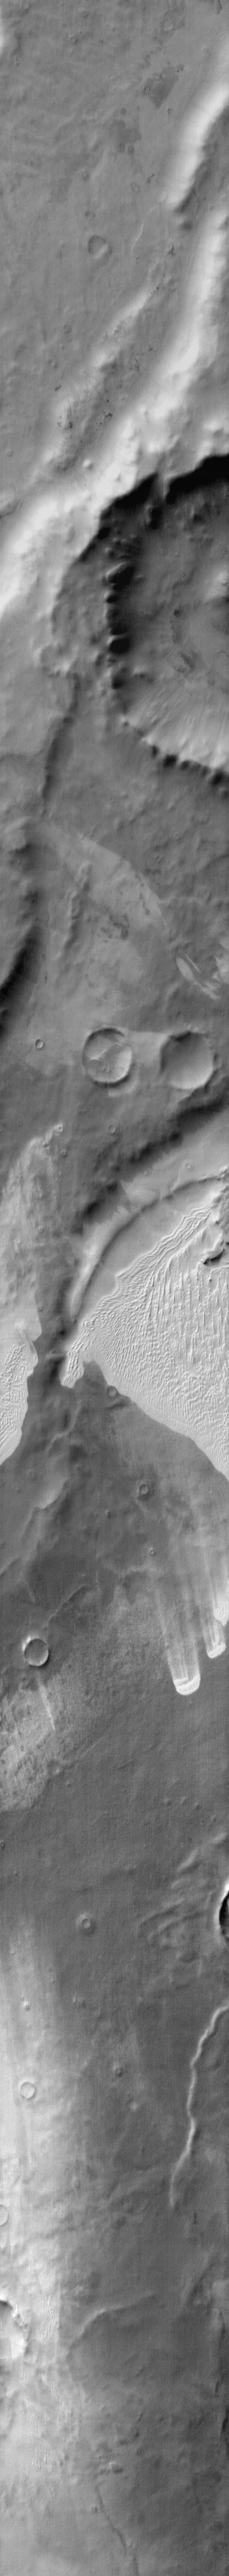

Dunes in IR on Terra Cimmeria near Thyles Rupes

Sand has been trapped in several depressions in this region of Terra Cimmeria near the Thyles Rupes. The dunes are bright in the daytime infrared due to the warmer temperature of the sand compared to the surrounding materials.

Image information: IR instrument. Latitude -67.0N, Longitude 139.1E. 112 meter/pixel resolution.

Please see the THEMIS Data Citation Note for details on crediting THEMIS images.

Note: this THEMIS visual image has not been radiometrically nor geometrically calibrated for this preliminary release. An empirical correction has been performed to remove instrumental effects. A linear shift has been applied in the cross-track and down-track direction to approximate spacecraft and planetary motion. Fully calibrated and geometrically projected images will be released through the Planetary Data System in accordance with Project policies at a later time.

NASA’s Jet Propulsion Laboratory manages the 2001 Mars Odyssey mission for NASA’s Office of Space Science, Washington, D.C. The Thermal Emission Imaging System (THEMIS) was developed by Arizona State University, Tempe, in collaboration with Raytheon Santa Barbara Remote Sensing. The THEMIS investigation is led by Dr. Philip Christensen at Arizona State University. Lockheed Martin Astronautics, Denver, is the prime contractor for the Odyssey project, and developed and built the orbiter. Mission operations are conducted jointly from Lockheed Martin and from JPL, a division of the California Institute of Technology in Pasadena.

Credit: NASA/JPL/ASU